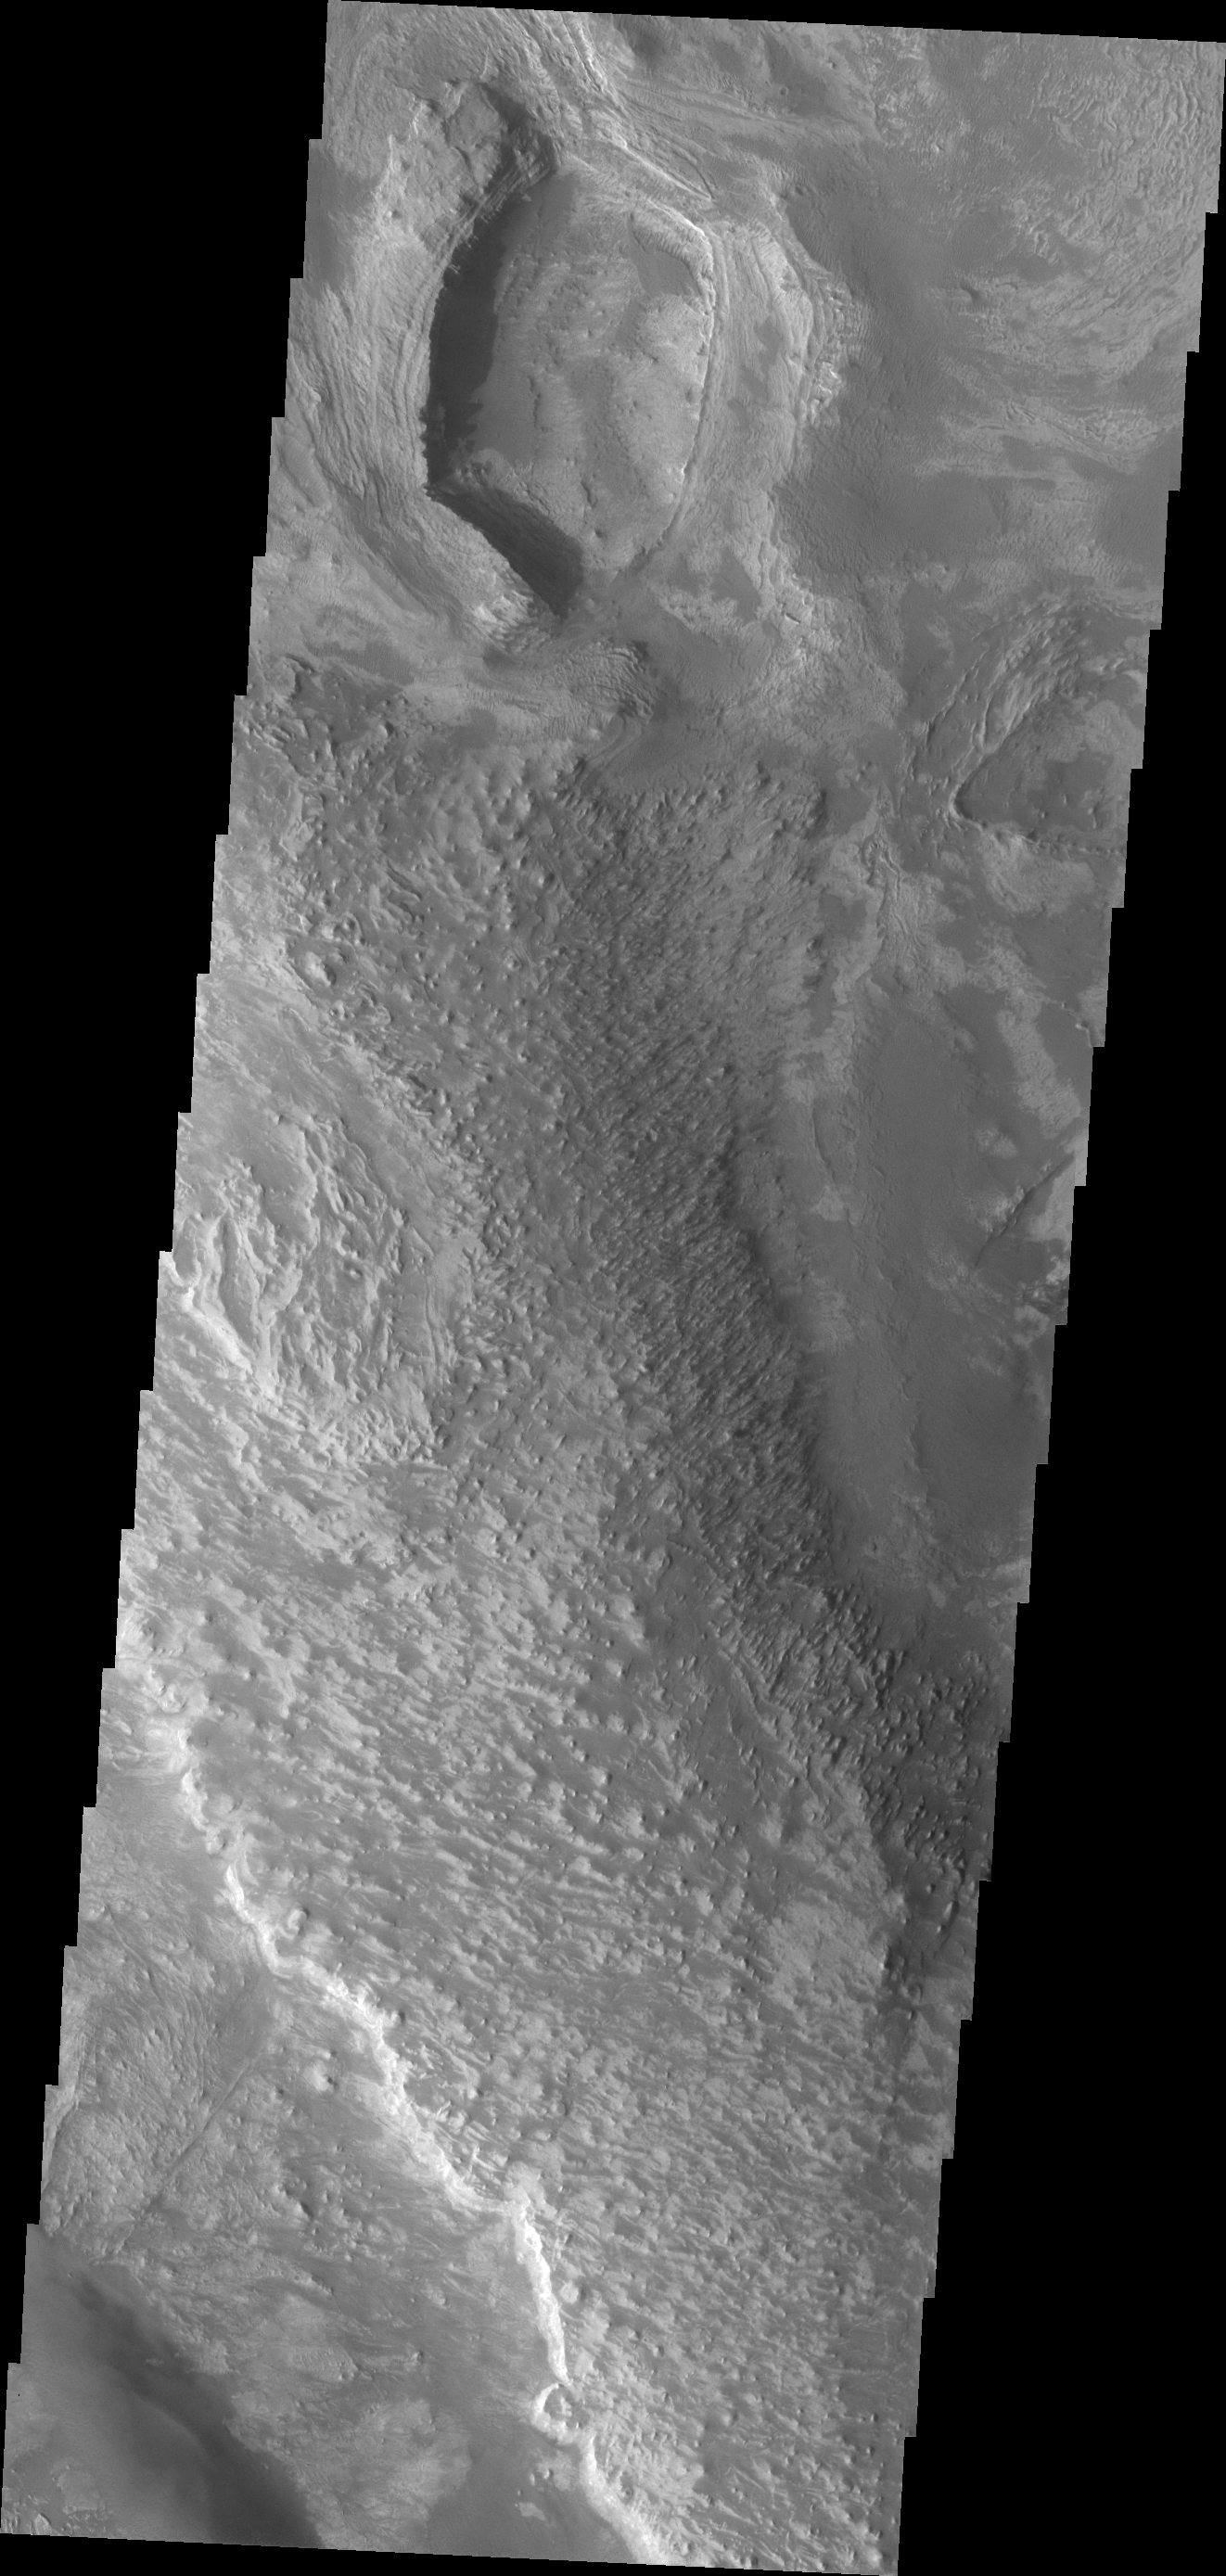

Investigating Mars: Melas Chasma

Melas Chasma is part of the largest canyon system on Mars, Valles Marineris. At only 563 km long (349 miles) it is not the longest canyon, but it is the widest. Located in the center of Valles Marineris, it has depths up to 9 km below the surrounding plains, and is the location of many large landslide deposits, as will as layered materials and sand dunes. There is evidence of both water and wind action as modes of formation for many of the interior deposits. This VIS image shows part of a large ridge of material near the south central part the canyon. The roughest looking material is the top of the ridge.

The Odyssey spacecraft has spent over 15 years in orbit around Mars, circling the planet more than 69000 times. It holds the record for longest working spacecraft at Mars. THEMIS, the IR/VIS camera system, has collected data for the entire mission and provides images covering all seasons and lighting conditions. Over the years many features of interest have received repeated imaging, building up a suite of images covering the entire feature. From the deepest chasma to the tallest volcano, individual dunes inside craters and dune fields that encircle the north pole, channels carved by water and lava, and a variety of other feature, THEMIS has imaged them all. For the next several months the image of the day will focus on the Tharsis volcanoes, the various chasmata of Valles Marineris, and the major dunes fields. We hope you enjoy these images!

Credit: NASA/JPL-Caltech/ASU